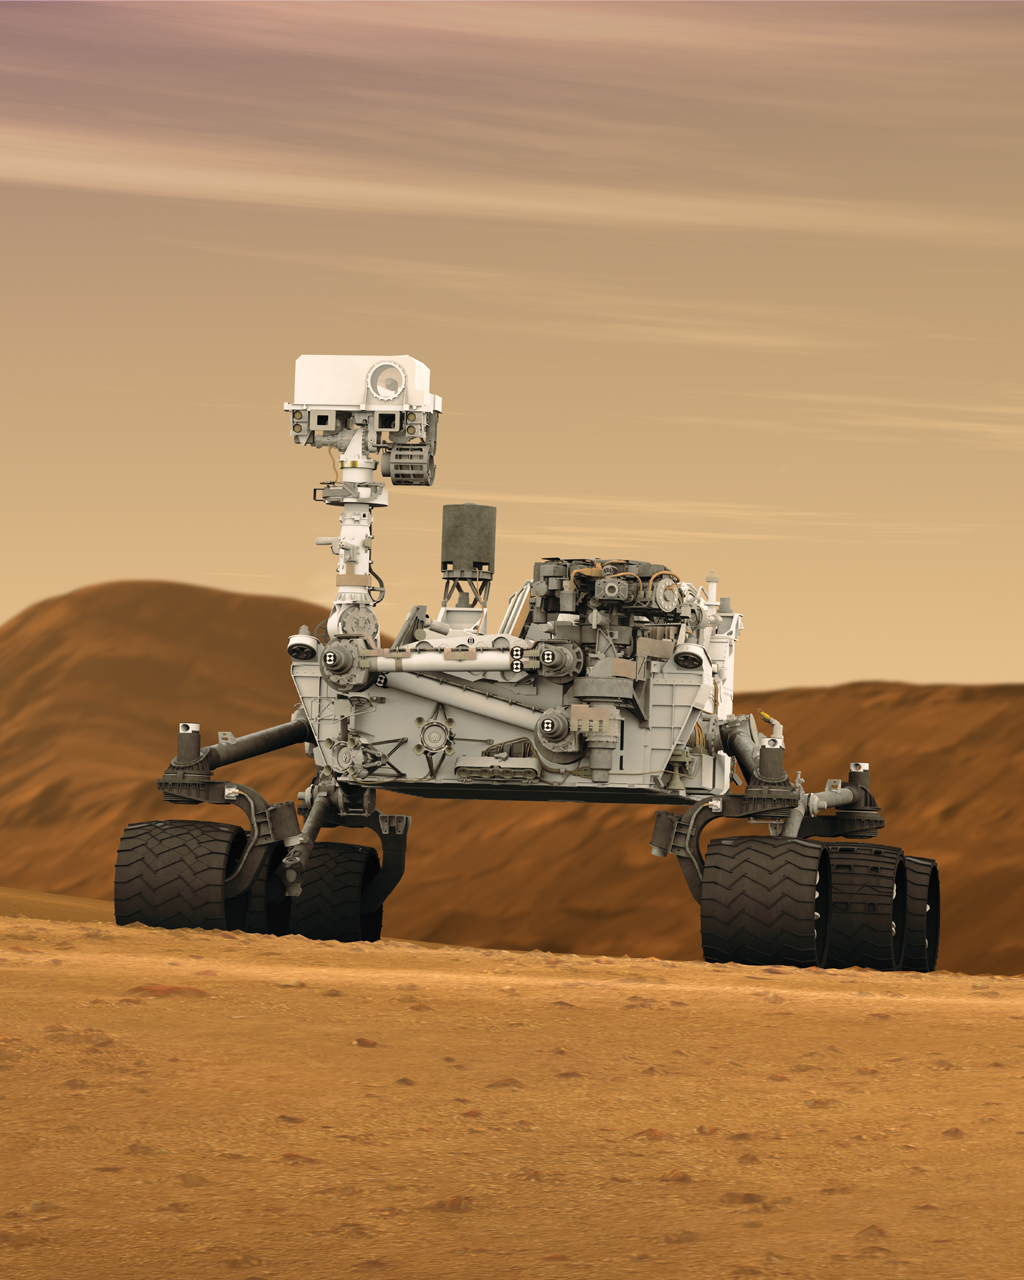

Mars Rover Curiosity in Artist’s Concept, Tall

This artist concept features NASA’s Mars Science Laboratory Curiosity rover, a mobile robot for investigating Mars’ past or present ability to sustain microbial life. Curiosity is being tested in preparation for launch in the fall of 2011.

In this picture, the mast, or rover’s “head,” rises to about 2.1 meters (6.9 feet) above ground level, about as tall as a basketball player. This mast supports two remote-sensing instruments: the Mast Camera, or “eyes,” for stereo color viewing of surrounding terrain and material collected by the arm; and, the ChemCam instrument, which is a laser that vaporizes material from rocks up to about 9 meters (30 feet) away and determines what elements the rocks are made of.

NASA’s Jet Propulsion Laboratory, a division of the California Institute of Technology, Pasadena, manages the Mars Science Laboratory Project for the NASA Science Mission Directorate, Washington.

Credit: NASA/JPL-Caltech